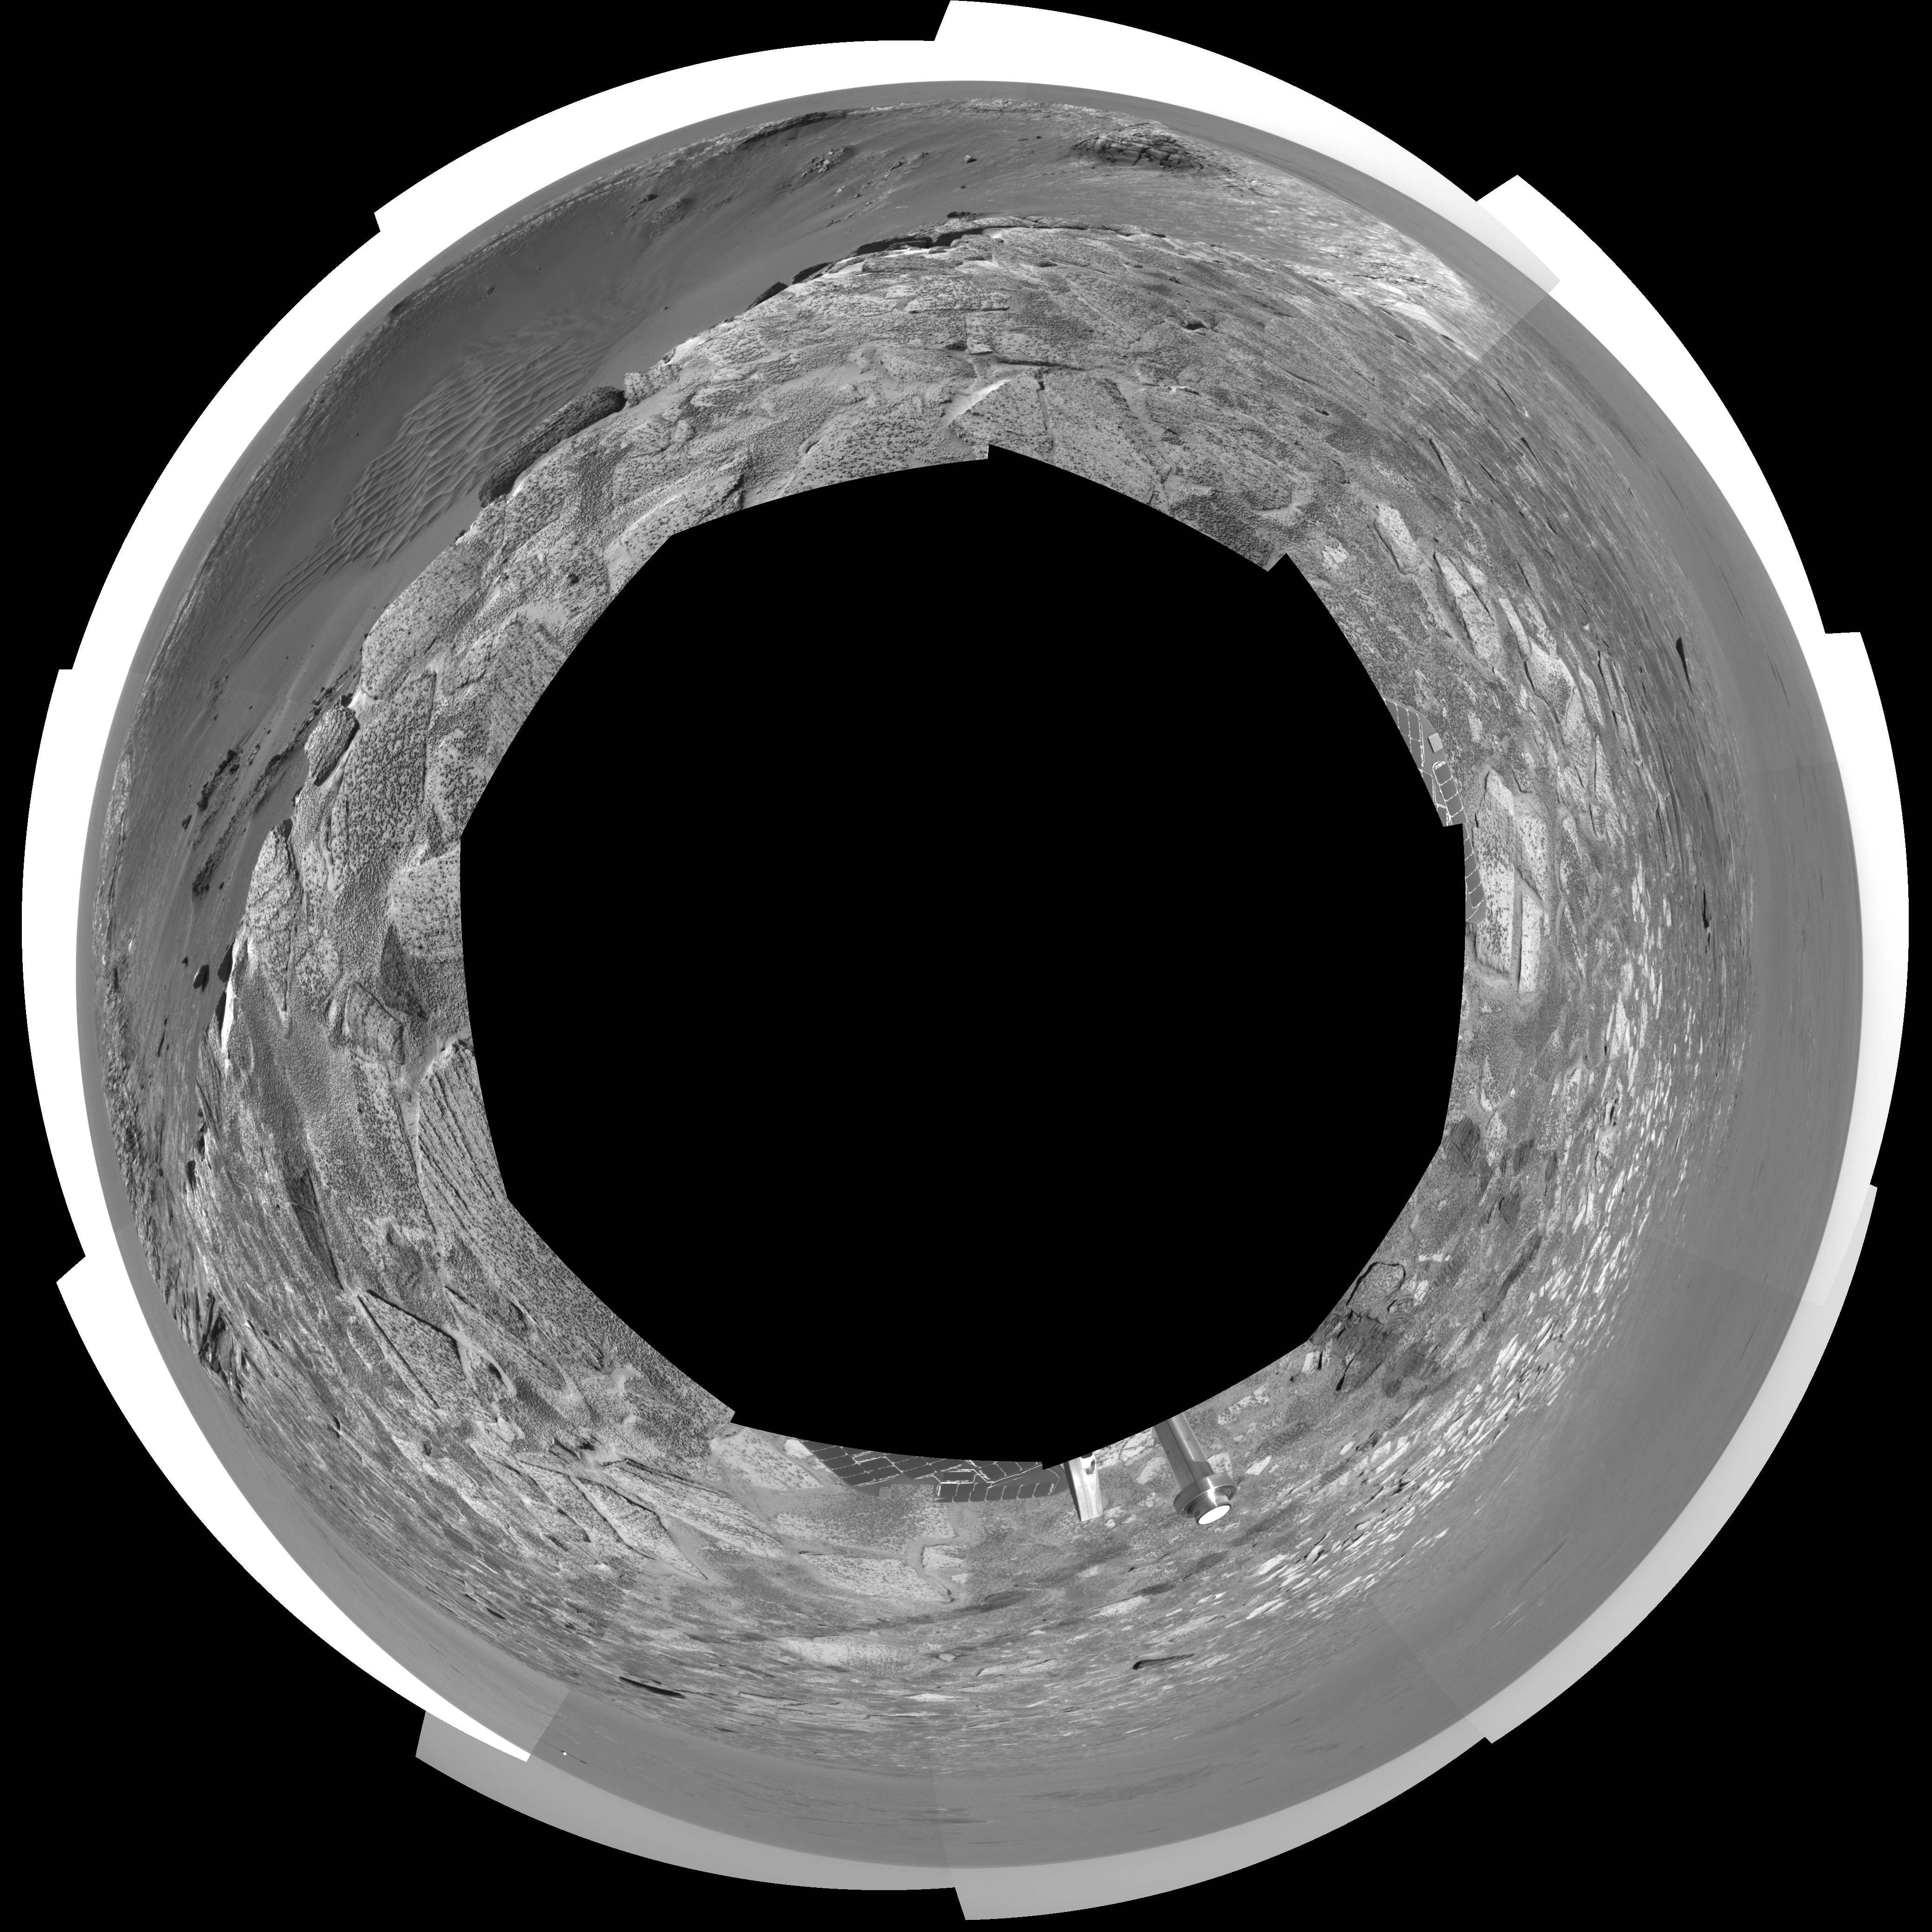

‘Endurance’ Untouched (polar)

This navigation camera mosaic, created from images taken by NASA’s Mars Exploration Rover Opportunity on sols 115 and 116 (May 21 and 22, 2004) provides a dramatic view of “Endurance Crater.” The rover engineering team carefully plotted the safest path into the football field-sized crater, eventually easing the rover down the slopes around sol 130 (June 12, 2004). To the upper left of the crater sits the rover’s protective heatshield, which sheltered Opportunity as it passed through the martian atmosphere. The 360-degree view is presented in a polar projection, with geometric and radiometric seam correction.

Credit: NASA/JPL